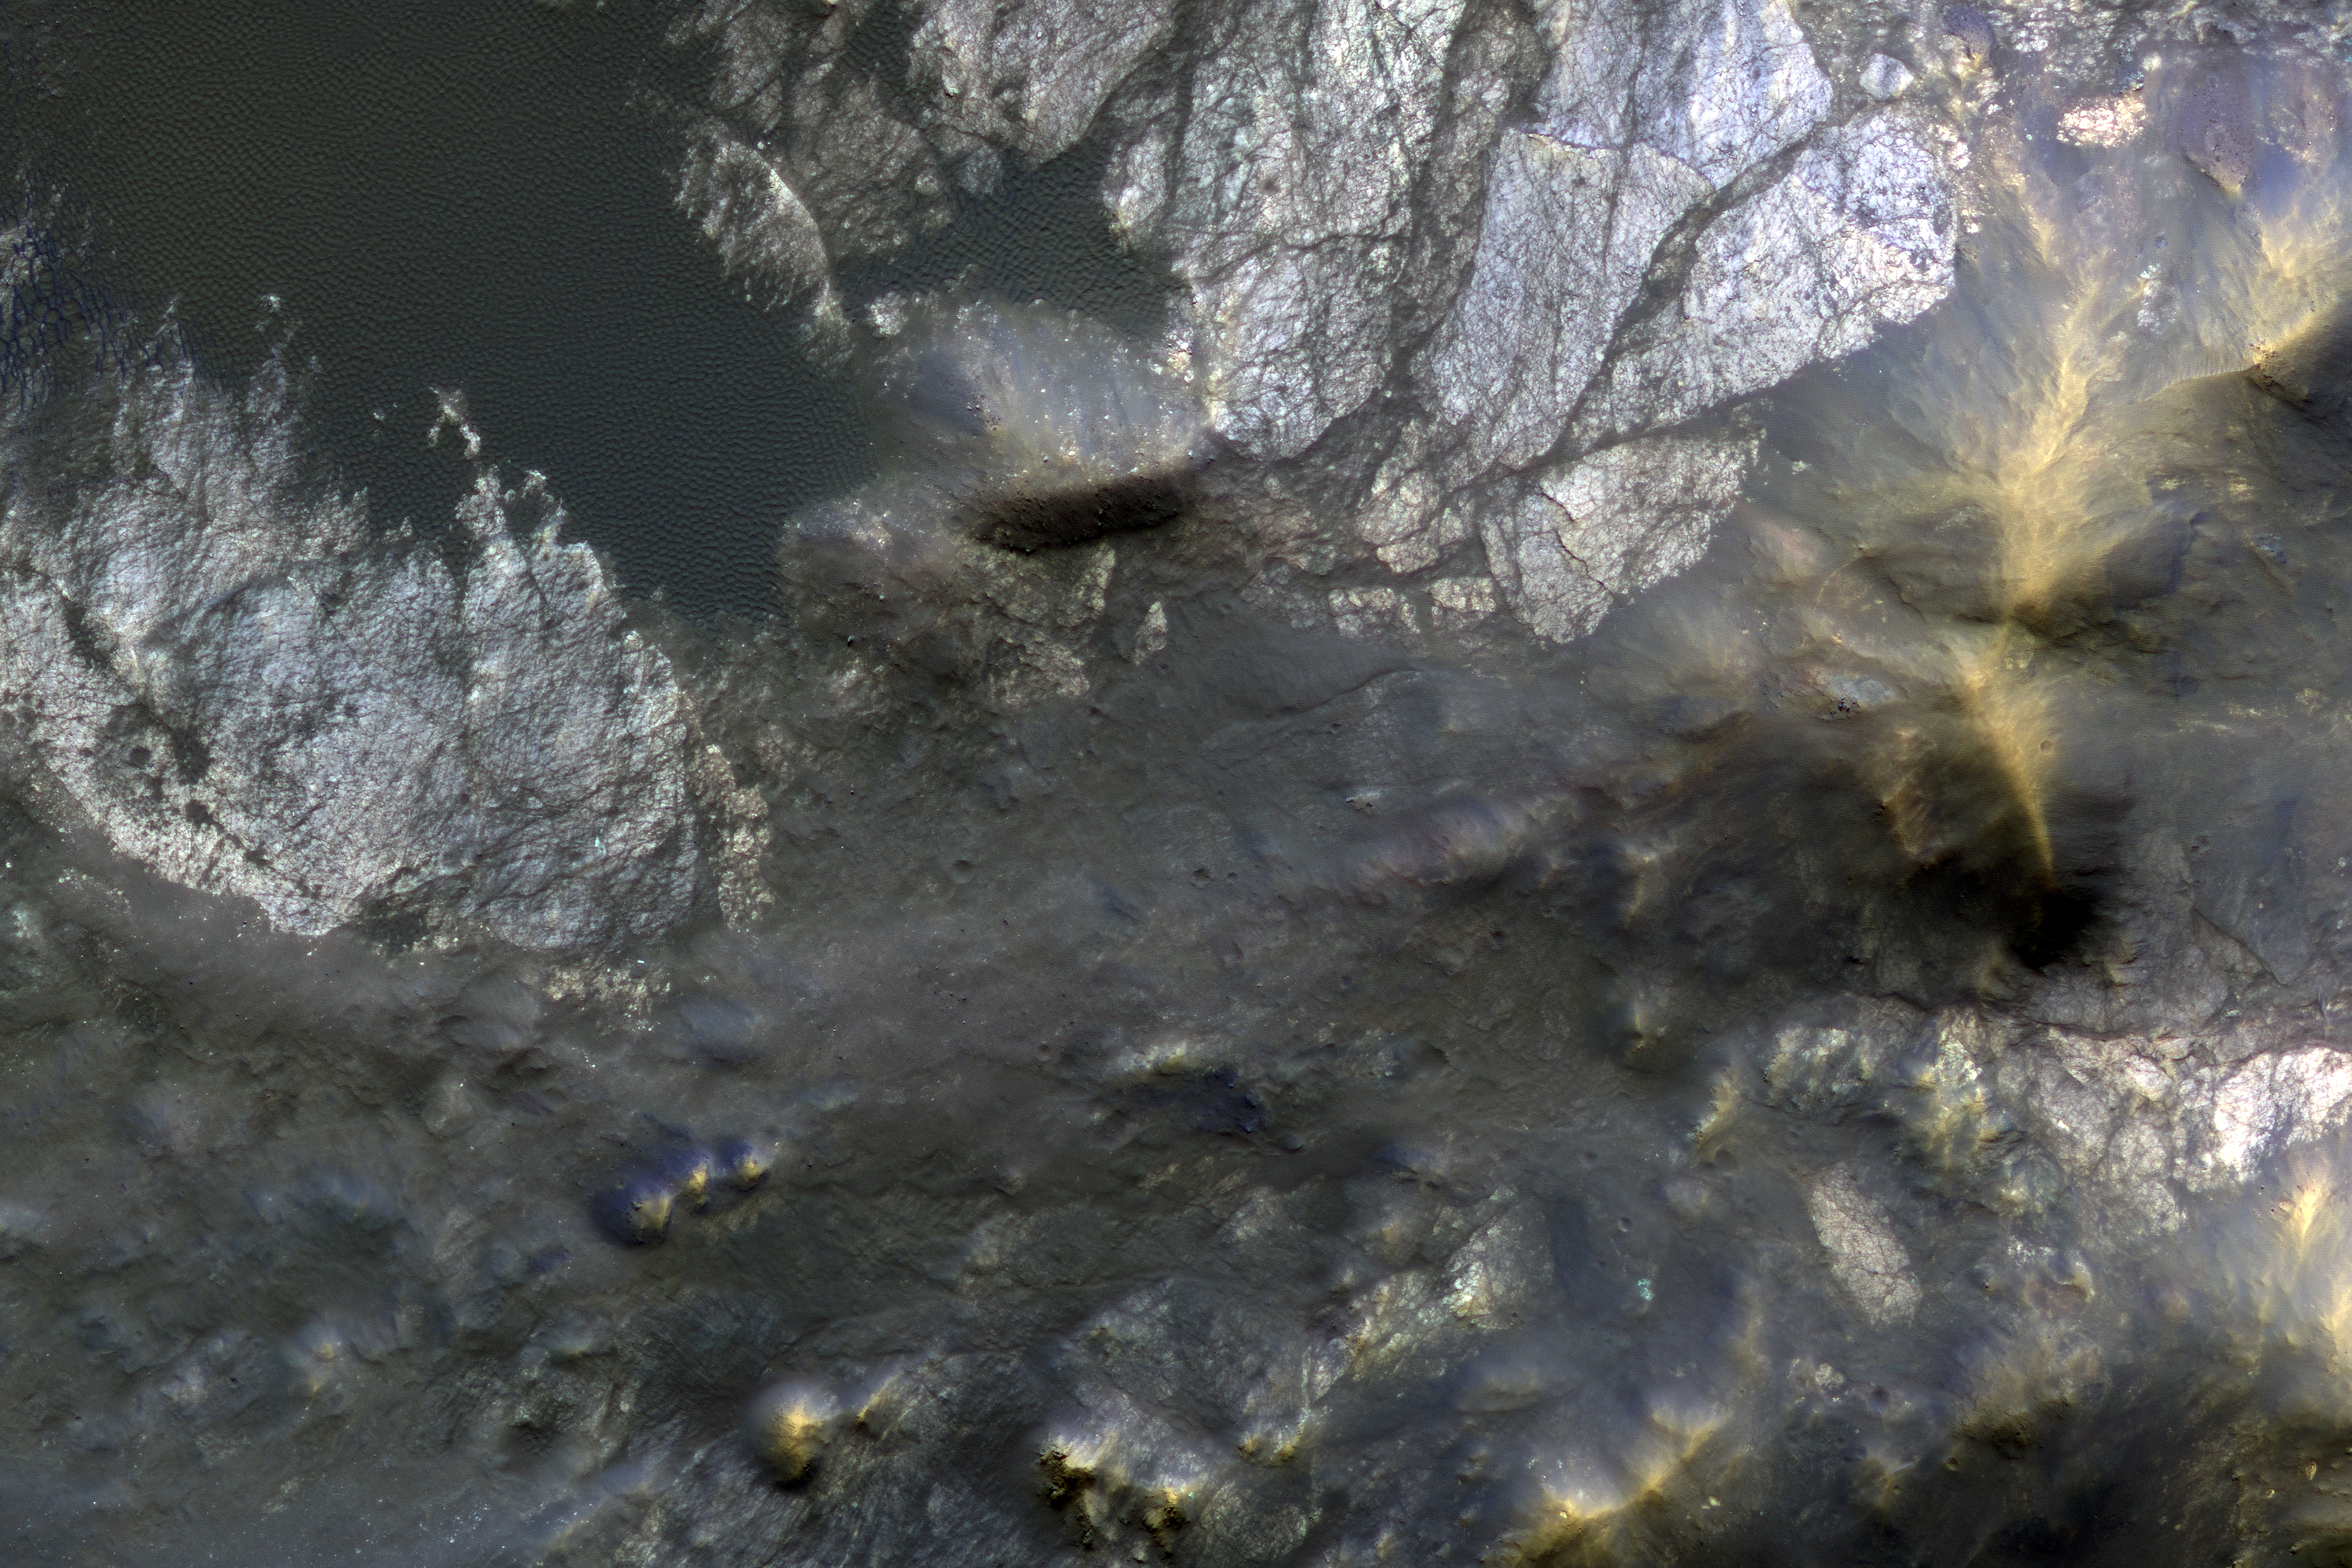

Bedrock Exhumed from the Deep

Roadside bedrock outcrops are all too familiar for many who have taken a long road trip through mountainous areas on Earth. Martian craters provide what tectonic mountain building and man’s TNT cannot: crater-exposed bedrock outcrops.

Although crater and valley walls offer us roadside-like outcrops from just below the Martian surface, their geometry is not always conducive to orbital views. On the other hand, a crater central peak — a collection of mountainous rocks that have been brought up from depth, but also rotated and jumbled during the cratering process — produce some of the most spectacular views of bedrock from orbit.

This color composite cutout shows an example of such bedrock that may originate from as deep as 2 miles beneath the surface. The bedrock at this scale is does not appear to be layered or made up of grains, but has a massive appearance riddled with cross-cutting fractures, some of which have been filled by dark materials and rock fragments (impact melt and breccias) generated by the impact event. A close inspection of the image shows that these light-toned bedrock blocks are partially to fully covered by sand dunes and coated with impact melt bearing breccia flows.

This is a stereo pair with ESP_012367_1695.

The University of Arizona, Tucson, operates HiRISE, which was built by Ball Aerospace & Technologies Corp., Boulder, Colo. NASA’s Jet Propulsion Laboratory, a division of Caltech in Pasadena, California, manages the Mars Reconnaissance Orbiter Project for NASA’s Science Mission Directorate, Washington.

Credit: NASA/JPL-Caltech/Univ. of Arizona